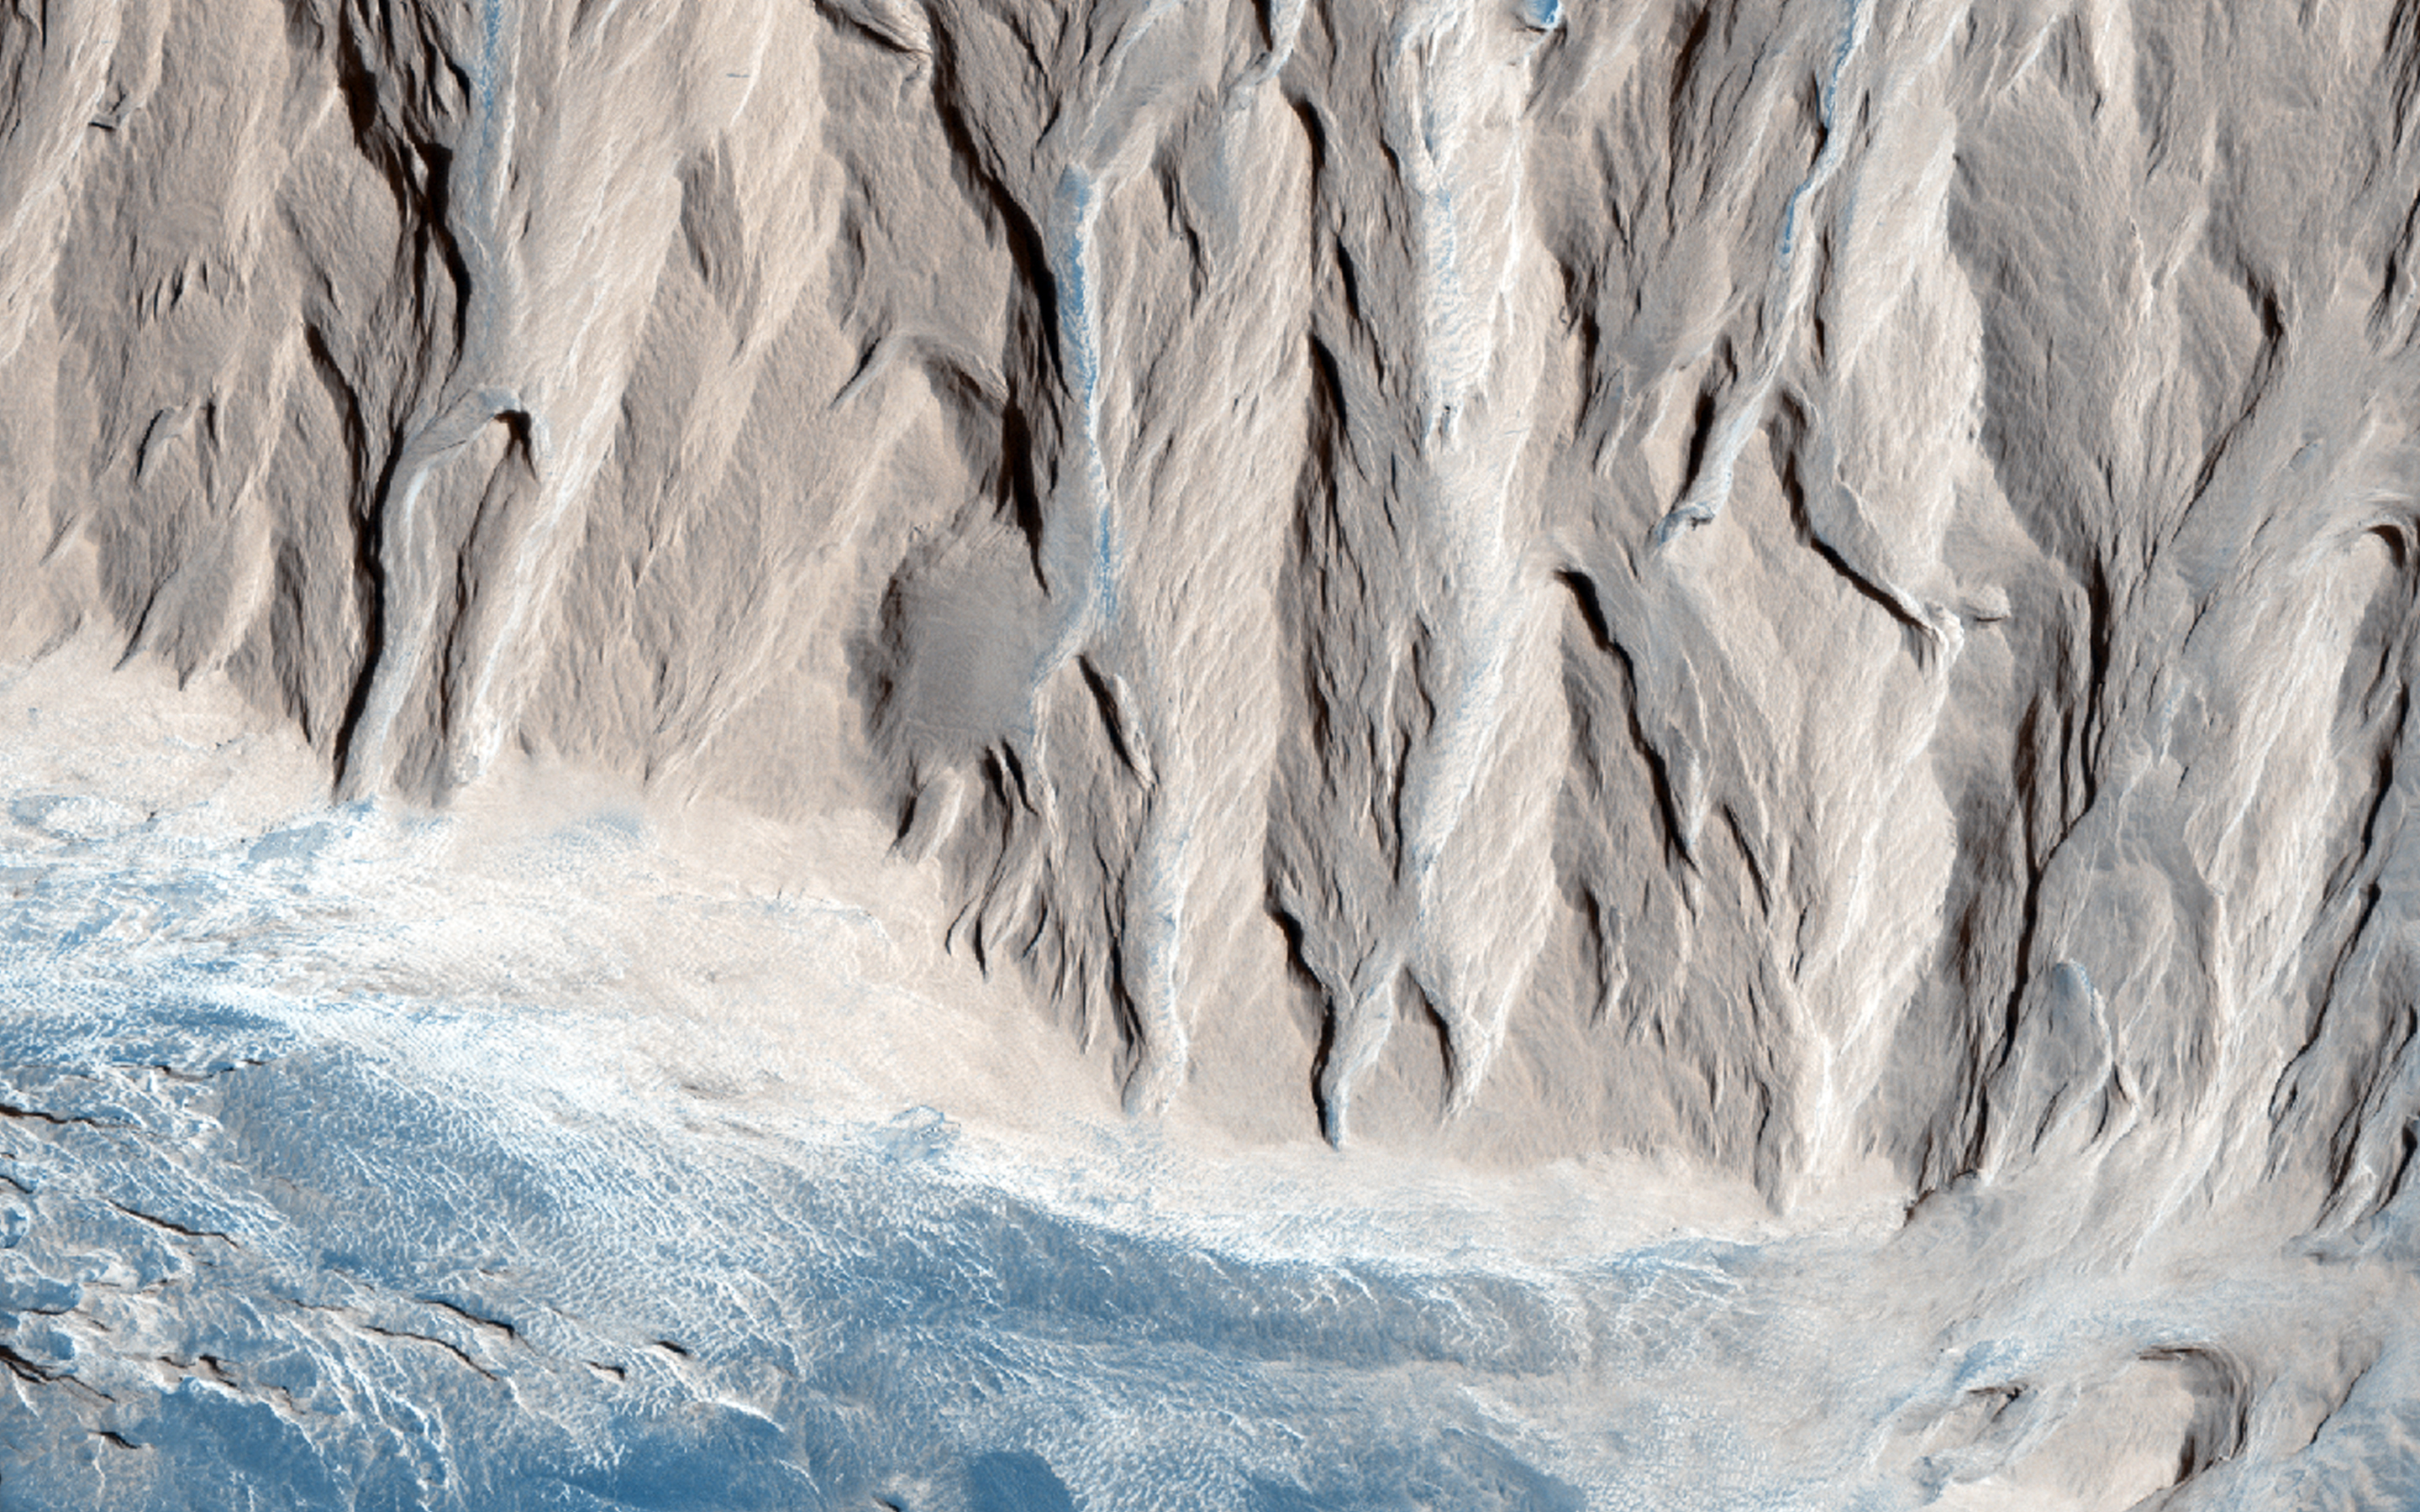

How Did the Mound in Gale Crater Form?

Scientists have been wondering about the origin of the central mound in Gale Crater since before Curiosity landed nearby. One hypothesis was that a lake of liquid water once filled the crater, and the layers in the mound formed as sediment settled down through the water to the bottom of the lake.

Other hypotheses involved dust or volcanic ash that fell through the air to form layers. In either case, the layers could have later eroded away at the edges to form a central mound.

HiRISE took many images with the goal of figuring out this mystery. Now, a paper by Edwin Kite of Caltech claims that the layers were formed by wind action, not liquid water.

Kite and the coauthors used HiRISE stereo to make digital elevation models, then measured the dip angle of the layers at the edges of the mound. The layers are tilted outward, not flat and horizontal across the mound. Their model shows how wind alone could have formed layers at the same angles they see in the Gale mound, so there didn’t have to be a lake in Gale Crater.

Curiosity will be able to test this model. If wind alone formed this mound, Curiosity might not find much evidence for water-related processes there.

HiRISE is one of six instruments on NASA’s Mars Reconnaissance Orbiter. The University of Arizona, Tucson, operates the orbiter’s HiRISE camera, which was built by Ball Aerospace & Technologies Corp., Boulder, Colo. NASA’s Jet Propulsion Laboratory, a division of the California Institute of Technology in Pasadena, manages the Mars Reconnaissance Orbiter Project for the NASA Science Mission Directorate, Washington.

Credit: NASA/JPL-Caltech/Univ. of Arizona